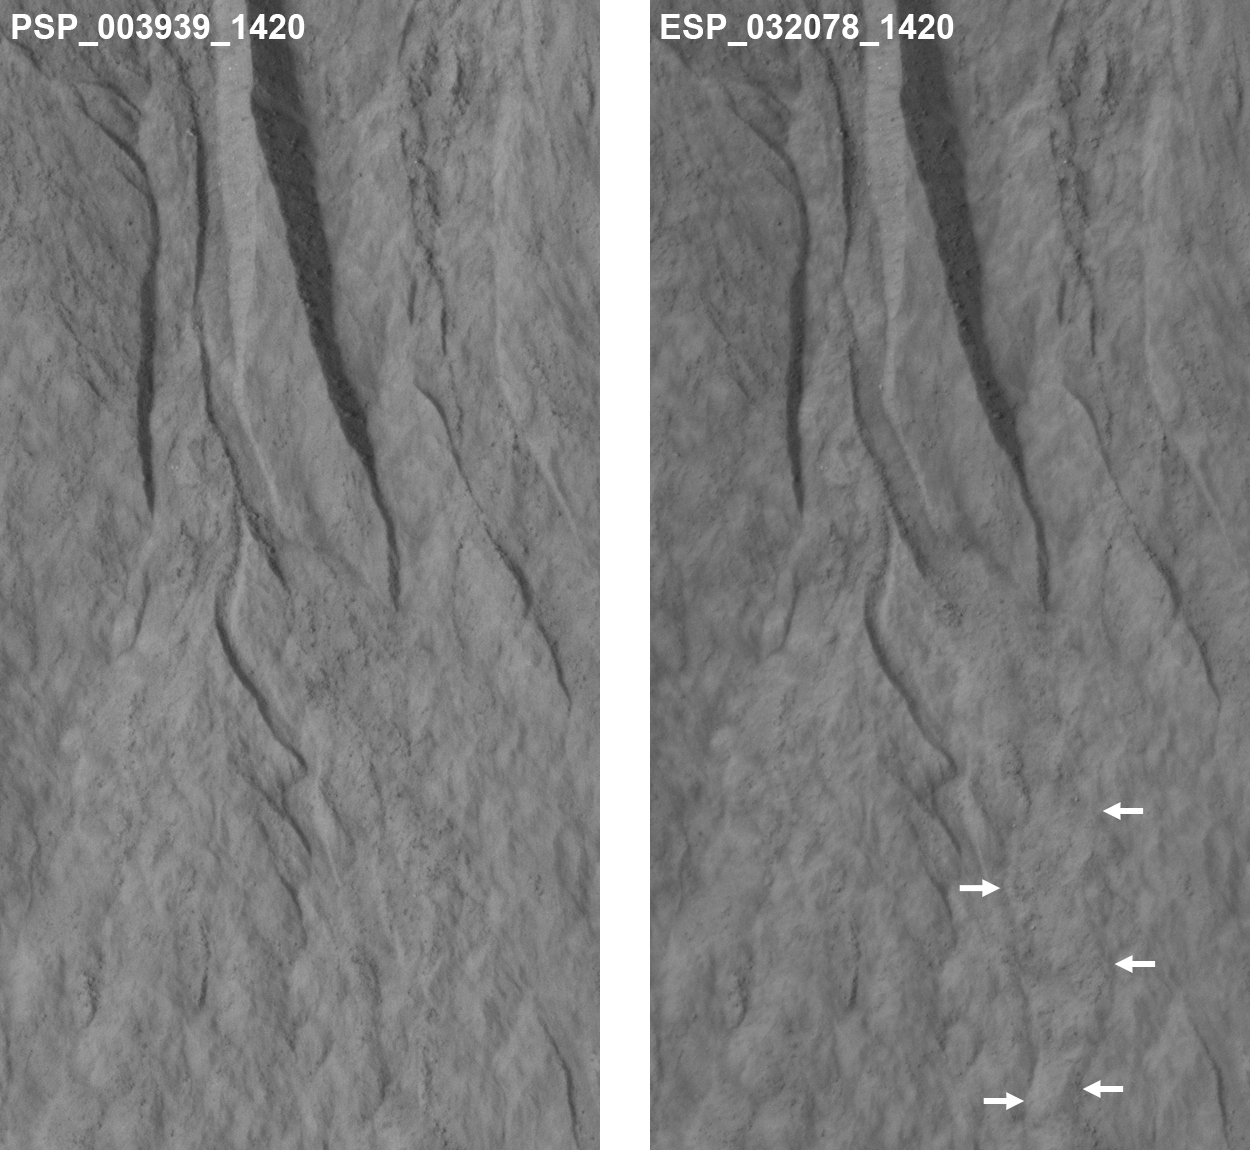

Changes Near Downhill End of a Martian Gully

This pair of images covers one of the hundreds of sites on Mars where researchers have repeatedly used the High Resolution Imaging Science Experiment (HiRISE) camera on NASA’s Mars Reconnaissance Orbiter to study changes in gullies on slopes. Changes such as the ones visible in deposits near the lower end of this gully occur during winter and early spring on Mars, suggesting involvement of carbon-dioxide ice rather than liquid water.

The pair seen here shows the downhill portion of a gully that has been imaged several times. At left is the initial image and at right is one of the most recent views of the site. A lobate, rubbly flow (noted by the arrows) has been deposited near the mouth of the channel between the times of the two images. Further up the slope, the channel system has been modified by both erosion and deposition. Other images of the site pin down the timing of the changes more precisely, but it is easier to see the changes between these two views because the lighting is similar.

The area covered in these images is 164 yards (150 meters) wide. The location is on a crater rim at 37.7 degrees south latitude, 192.9 degrees east longitude.

Changes have now been visible in many gullies on Mars, and they show that these landforms are evolving rapidly. The timing of the changes is often in winter or early spring, suggesting that they are caused by the carbon-dioxide frost that forms in and around most gullies every year. Another example is shown at PIA17958.

The “before” image at left is a portion of May 30, 2007, HiRISE observation. The “after” image is part of a May 31, 2013, observation. Other image products from those observations are available at http://hirise.lpl.arizona.edu/ESP_032078_1420 and http://hirise.lpl.arizona.edu/ PSP_003939_1420.

HiRISE is one of six instruments on NASA’s Mars Reconnaissance Orbiter. The University of Arizona, Tucson, operates HiRISE, which was built by Ball Aerospace & Technologies Corp., Boulder, Colo. NASA’s Jet Propulsion Laboratory, a division of the California Institute of Technology in Pasadena, manages the Mars Reconnaissance Orbiter Project for NASA’s Science Mission Directorate, Washington.

Credit: NASA/JPL-Caltech/Univ. of Arizona